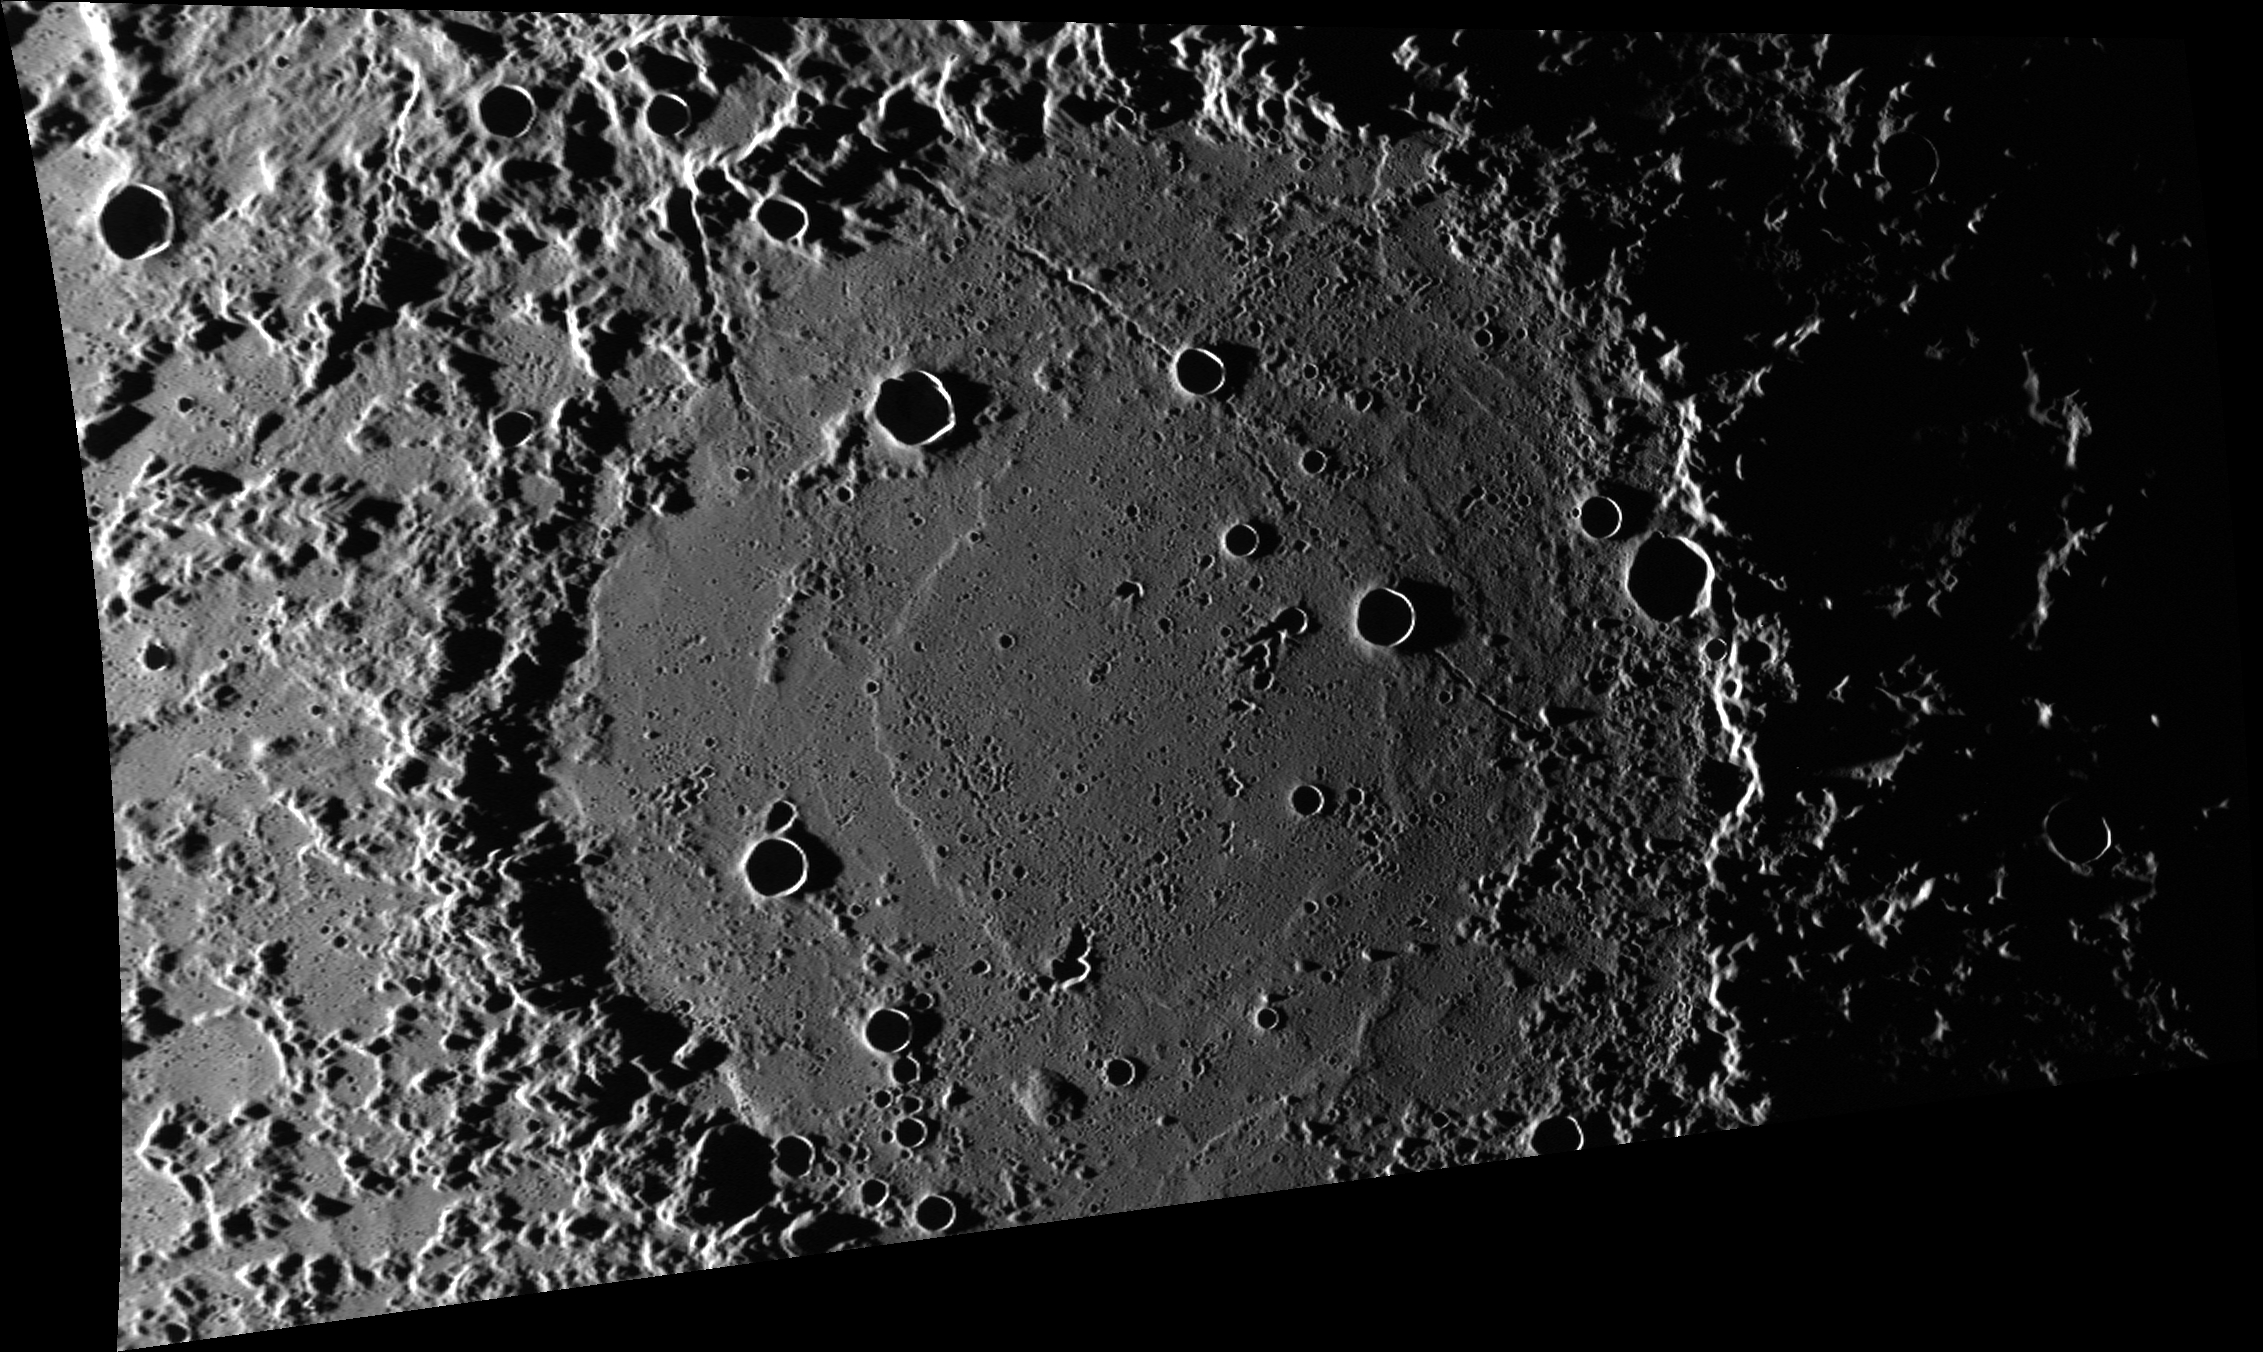

Van Eyck and the Formation

The low Sun elevation in this scene emphasizes the topography of Van Eyck crater. The rim of Van Eyck has been profoundly cratered by material ejected from the Caloris basin. Smooth plains fill the floor of Van Eyck, but they too have been affected by cratering, from large primary impacts to deep, linear incisions by secondary crater chains.

Jan Van Eyck was a Flemish painter who lived from about 1390 to 1441 CE. The stratigraphic unit comprising the ejecta from the Caloris basin is named the Van Eyck Formation. The Van Eyck Formation is regarded by scientists as equivalent to the Fra Mauro Formation that surrounds the Moon’s Imbrium basin. The Van Eyck Formation is characterized by elongated hilly ridges and grooves that are sub-radial to the Caloris Basin, and which are extensively embayed by smooth plains.

This image was acquired as part of MDIS’s high-incidence-angle base map. The high-incidence-angle base map complements the surface morphology base map of MESSENGER’s primary mission that was acquired under generally more moderate incidence angles. High incidence angles, achieved when the Sun is near the horizon, result in long shadows that accentuate the small-scale topography of geologic features. The high-incidence-angle base map was acquired with an average resolution of 200 meters/pixel.

Date acquired: June 21, 2013
Image Mission Elapsed Time (MET): 14100380
Image ID: 4296279
Instrument: Wide Angle Camera (WAC) of the Mercury Dual Imaging System (MDIS)
WAC filter: 7 (748 nanometers)
Center Latitude: 43.78°
Center Longitude: 202.5° E
Resolution: 239 meters/pixel
Scale: Van Eyck crater is about 270 km (168 mi.) in diameter
Incidence Angle: 86.7°
Emission Angle: 55.3°
Phase Angle: 142.0°
North is up in this image.

The MESSENGER spacecraft is the first ever to orbit the planet Mercury, and the spacecraft’s seven scientific instruments and radio science investigation are unraveling the history and evolution of the Solar System’s innermost planet. During the first two years of orbital operations, MESSENGER acquired over 150,000 images and extensive other data sets. MESSENGER is capable of continuing orbital operations until early 2015.

For information regarding the use of images, see the MESSENGER image use policy.

Credit: NASA/Johns Hopkins University Applied Physics Laboratory/Carnegie Institution of Washington